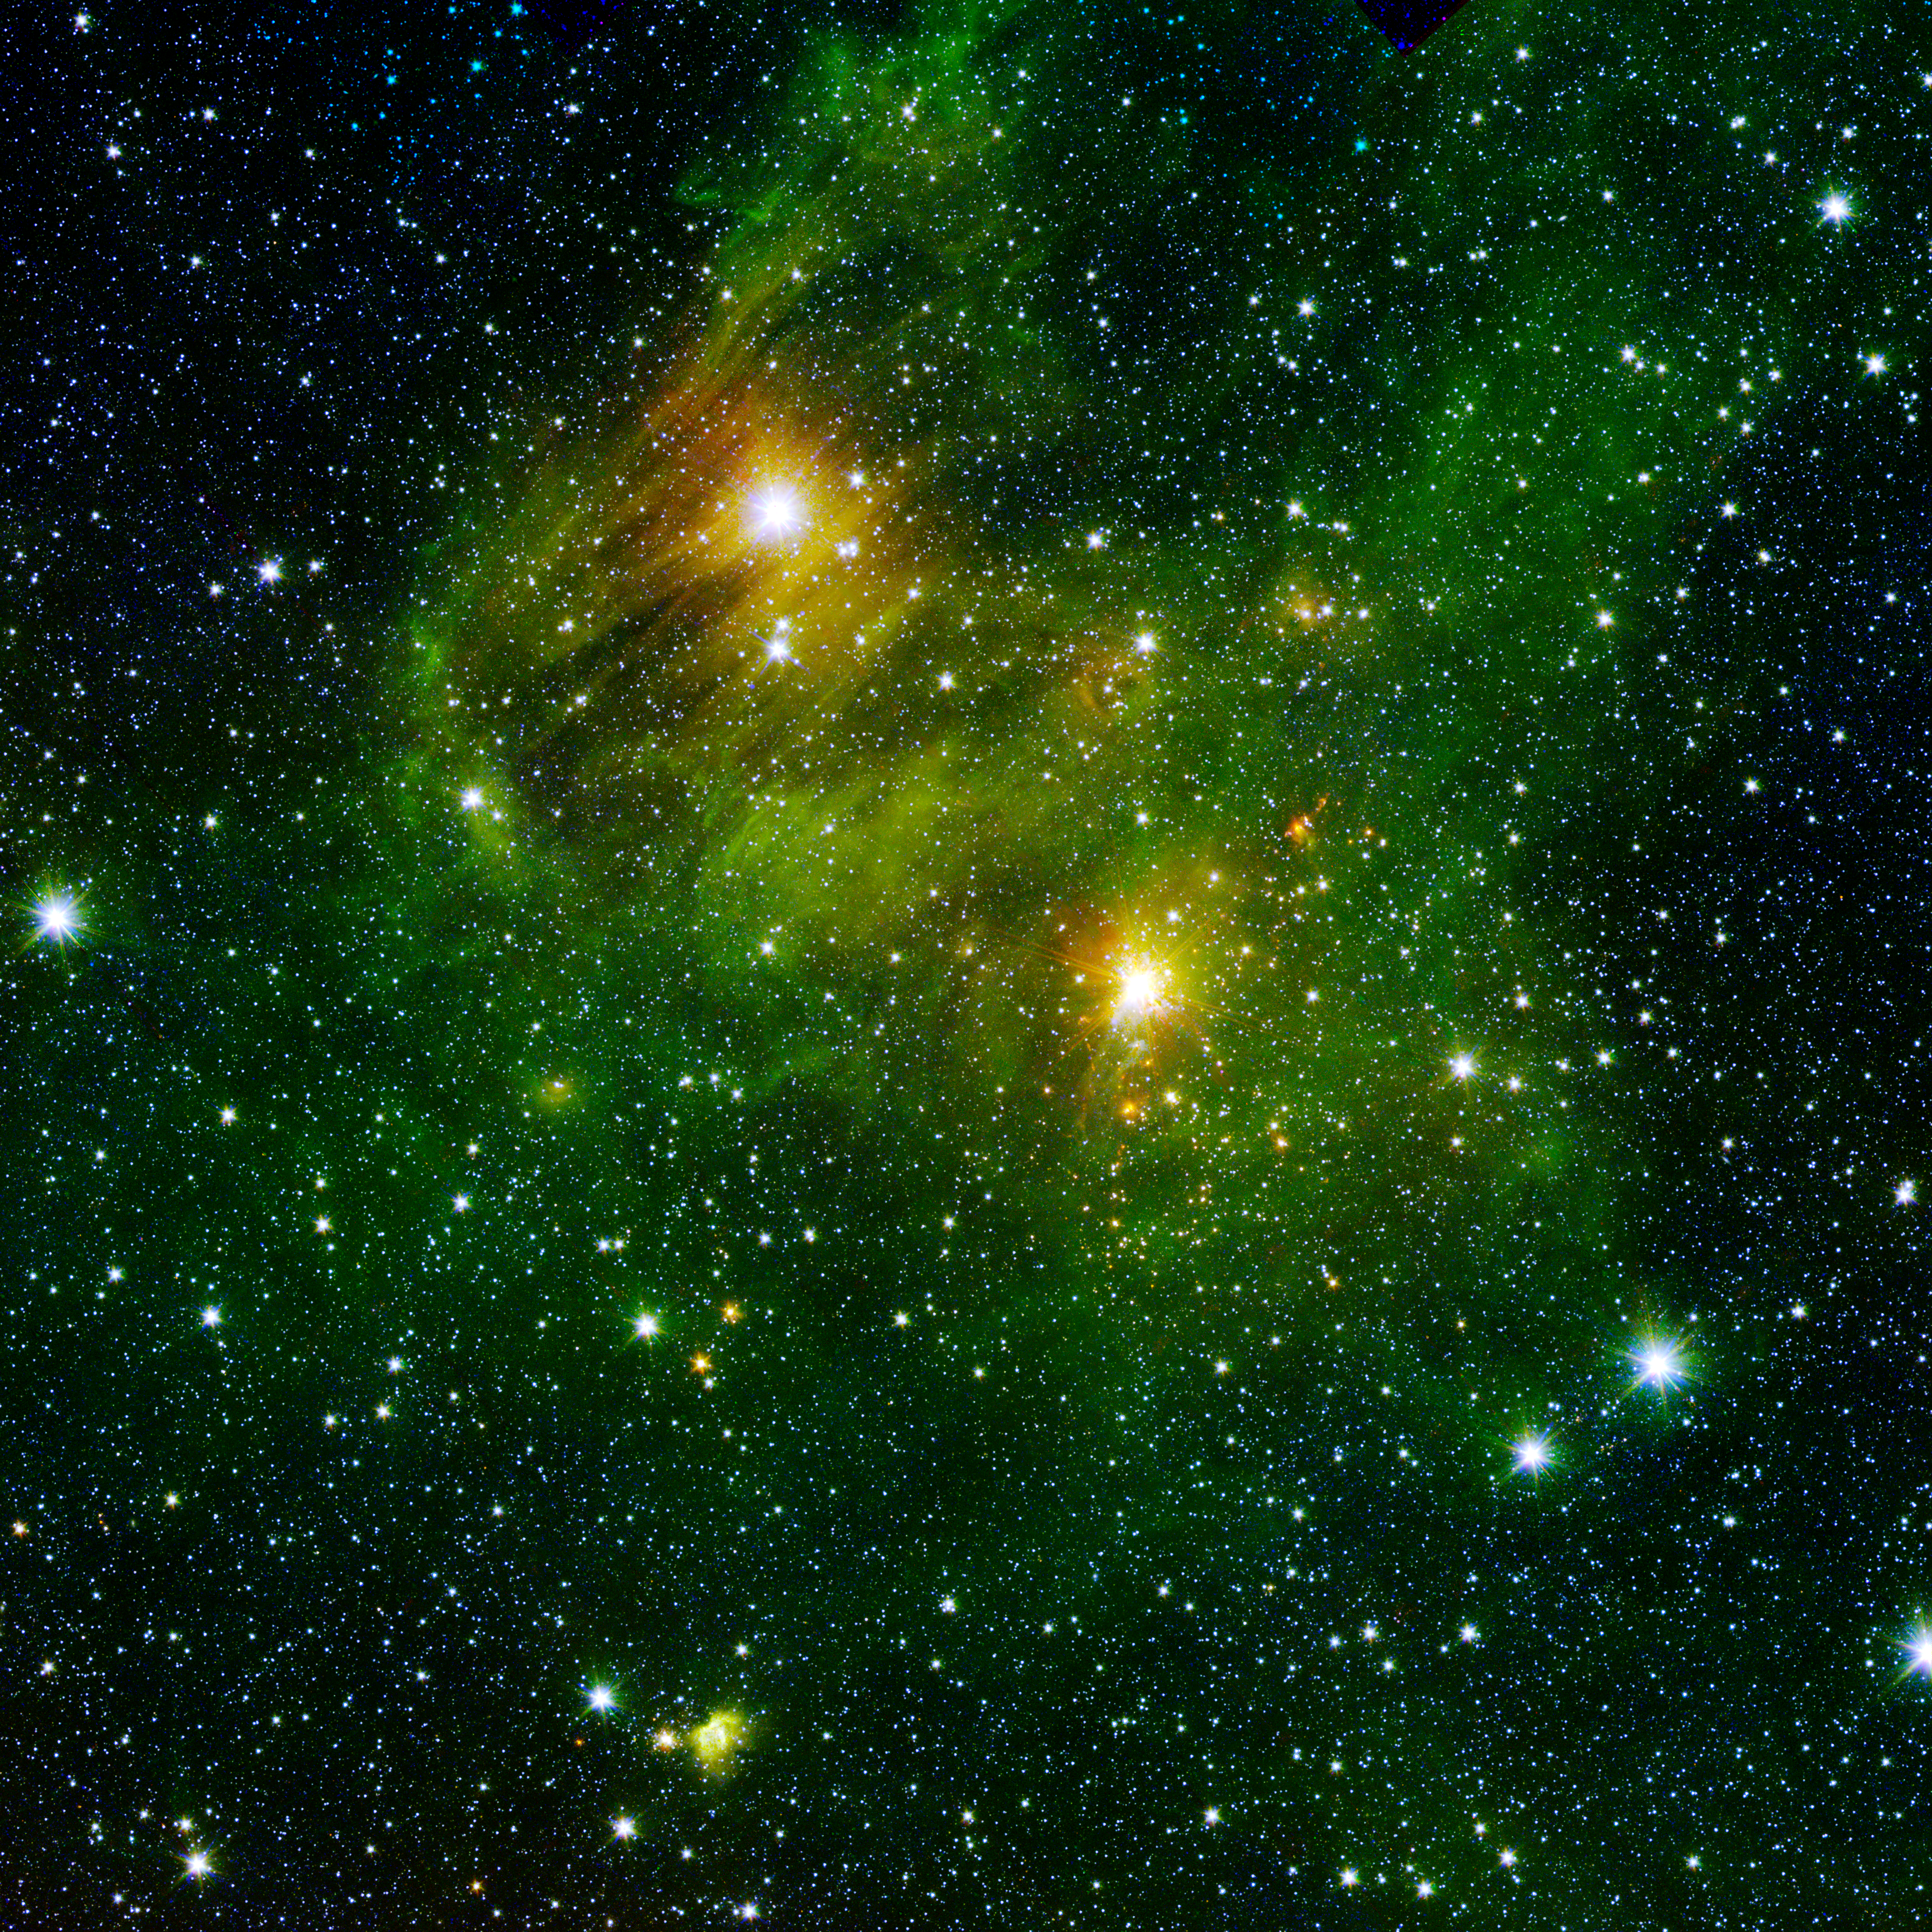

Bright Lights, Green City

Two extremely bright stars illuminate a greenish mist in this and other images from the new “GLIMPSE360” survey from NASA’s Spitzer Space Telescope. This fog is comprised of hydrogen and carbon compounds called polycyclic aromatic hydrocarbons (PAHs), which are found right here on Earth in sooty vehicle exhaust and on charred grills. In space, PAHs form in the dark clouds that give rise to stars. These molecules provide astronomers a way to visualize the peripheries of gas clouds and study their structures in great detail. They are not actually “green;” but are color coded in these images to let scientists see their glow in infrared.

Strange streaks — likely dust grains that lined up with magnetic fields — distort the star in the top left. The fairly close, well-studied star GL 490 gleams in the middle right. The new observations have revealed several small, blobby outflows of gas from nearby forming stars, which indicate their youth. Such outflows are a great way to target really young, massive stars in their very earliest, hard-to-catch stages.

This image is a combination of data from Spitzer and the Two-Micron All-Sky Survey (2MASS). The Spitzer data was taken after Spitzer’s liquid coolant ran dry in May 2009, marking the beginning of its “warm” mission. Light from Spitzer’s remaining infrared channels at 3.6 and 4.5 microns has been represented in green and red, respectively. 2MASS observations at 2.2 microns are blue.

Credit: NASA/JPL-Caltech/2MASS/SSI/University of Wisconsin